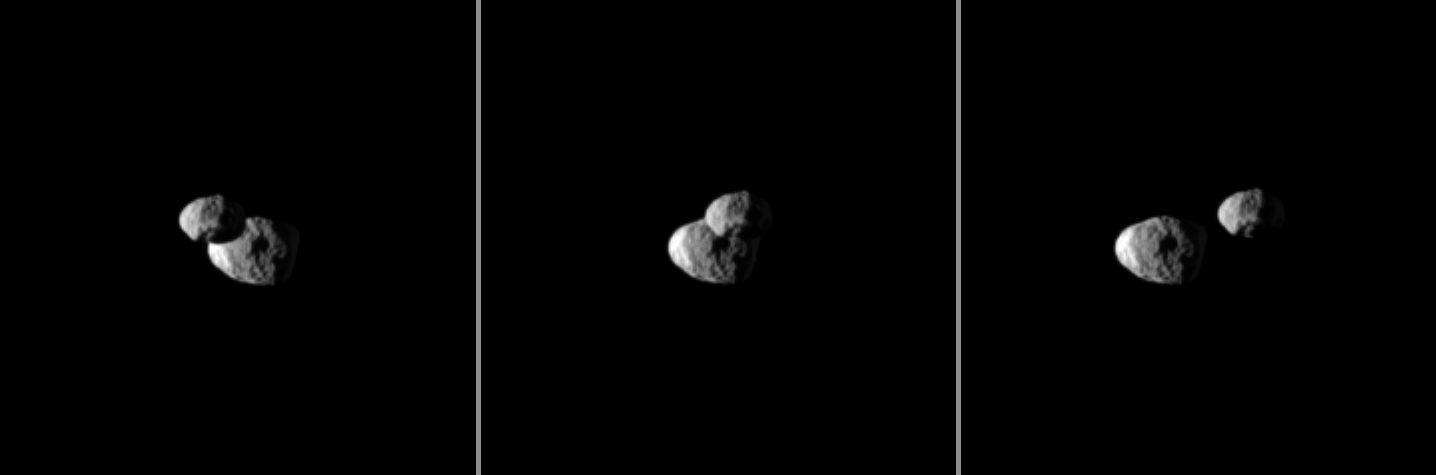

Cruising Past Janus

Saturn’s moon Epimetheus passes in front of Janus in this “mutual event” chronicled by the Cassini spacecraft.

These three images were each taken a little more than a minute apart. These images are part of a mutual event sequence in which one moon passes close to or in front of another. Such observations help scientists refine their understanding of the orbits of Saturn’s moons. See PIA11692 to watch a movie of a mutual event.

This view looks toward trailing hemispheres of Janus (179 kilometers, or 111 miles across) and Epimetheus (113 kilometers, or 70 miles across). Janus is approximately 748,000 kilometers (465,000 miles) from Cassini. Epimetheus is approximately 733,000 kilometers (455,000 miles) away.

The moons are brightly lit on the left by sunlight. Sunlight reflected by Saturn is dimly lighting both moons on the right of the images.

The images were taken in visible light with the Cassini spacecraft narrow-angle camera on Feb. 14, 2010. Scale in the original images was approximately 4 kilometers (2 miles) per pixel on Janus and on Epimetheus. The images were contrast enhanced and magnified by a factor of two to enhance the visibility of surface features.

The Cassini-Huygens mission is a cooperative project of NASA, the European Space Agency and the Italian Space Agency. The Jet Propulsion Laboratory, a division of the California Institute of Technology in Pasadena, manages the mission for NASA’s Science Mission Directorate, Washington, D.C. The Cassini orbiter and its two onboard cameras were designed, developed and assembled at JPL. The imaging operations center is based at the Space Science Institute in Boulder, Colo.

Credit: NASA/JPL/Space Science Institute